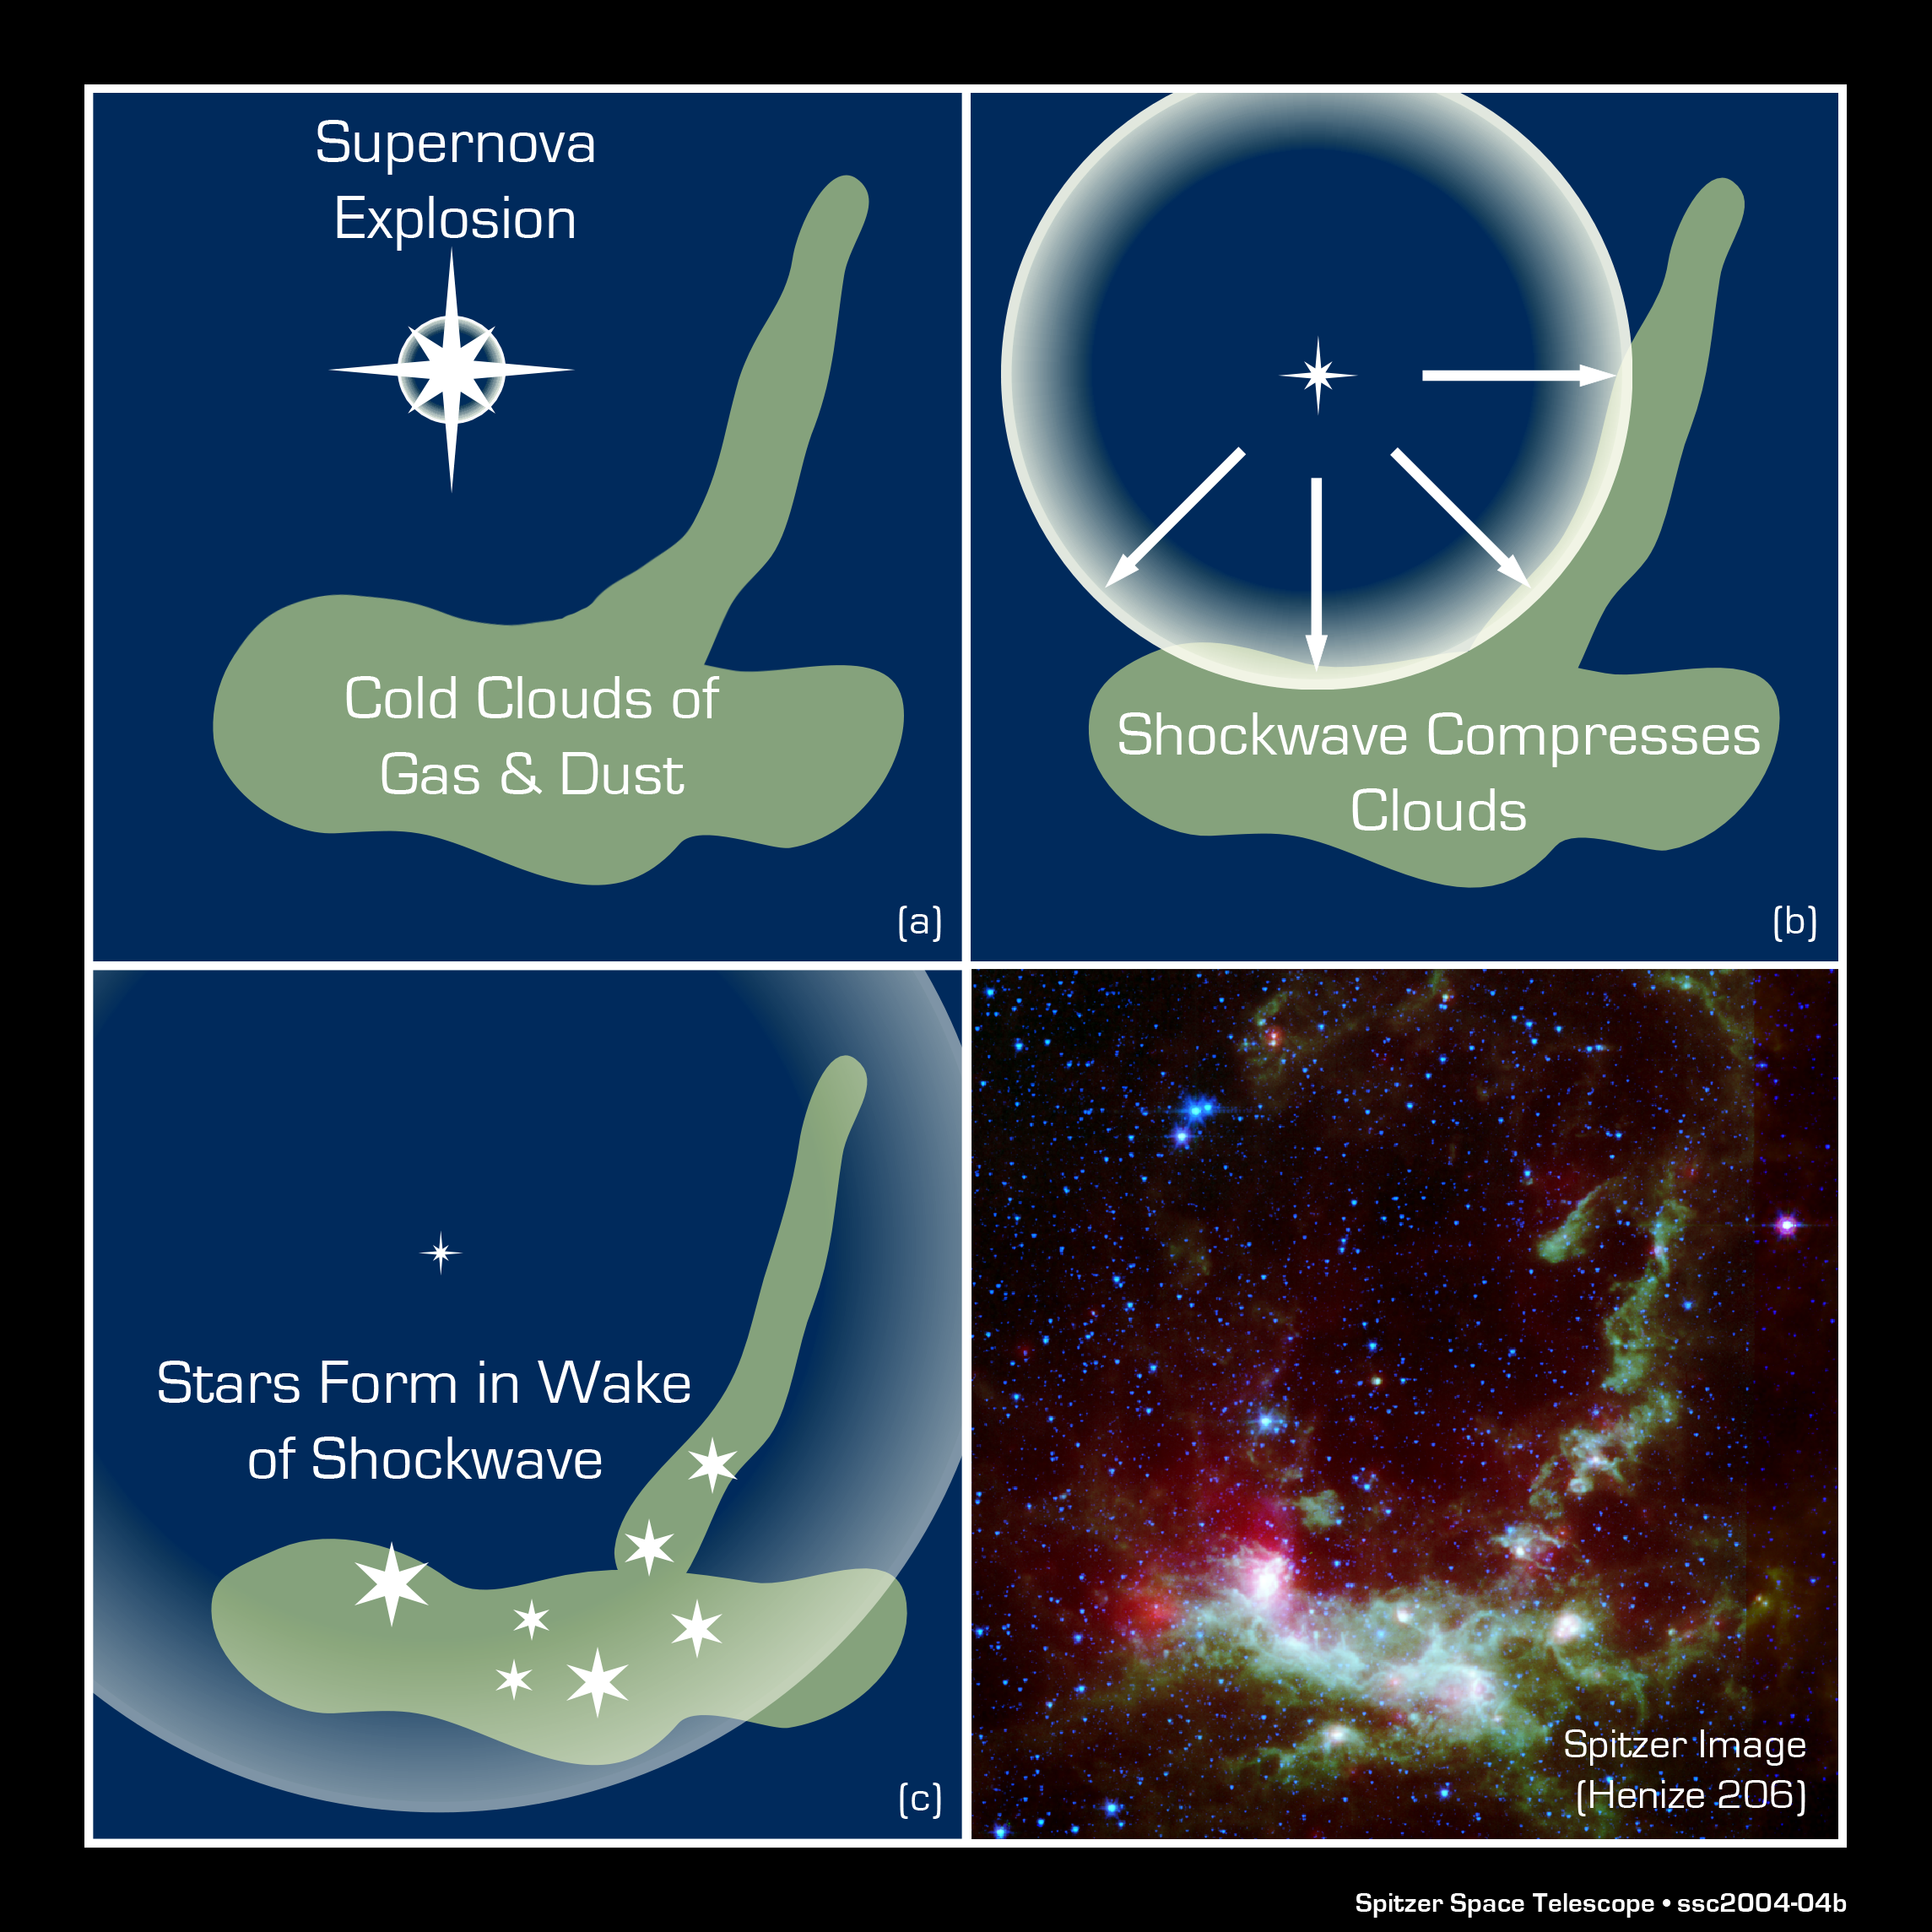

Illustration of Star Formation in Henize 206

This three-panel diagram shows the process of triggered star formation. In the first panel, a massive, dying star explodes or "goes supernova." In the second panel, the shock wave from this explosion passes through clouds of gas and dust (green). In the third panel, a new wave of stars is born within the cloud, induced by the shock from the supernova blast. The whole progression, from the death of one star to the birth of others, takes millions of years to complete.

Credit: NASA/JPL-Caltech/R. Hurt (SSC-Caltech)